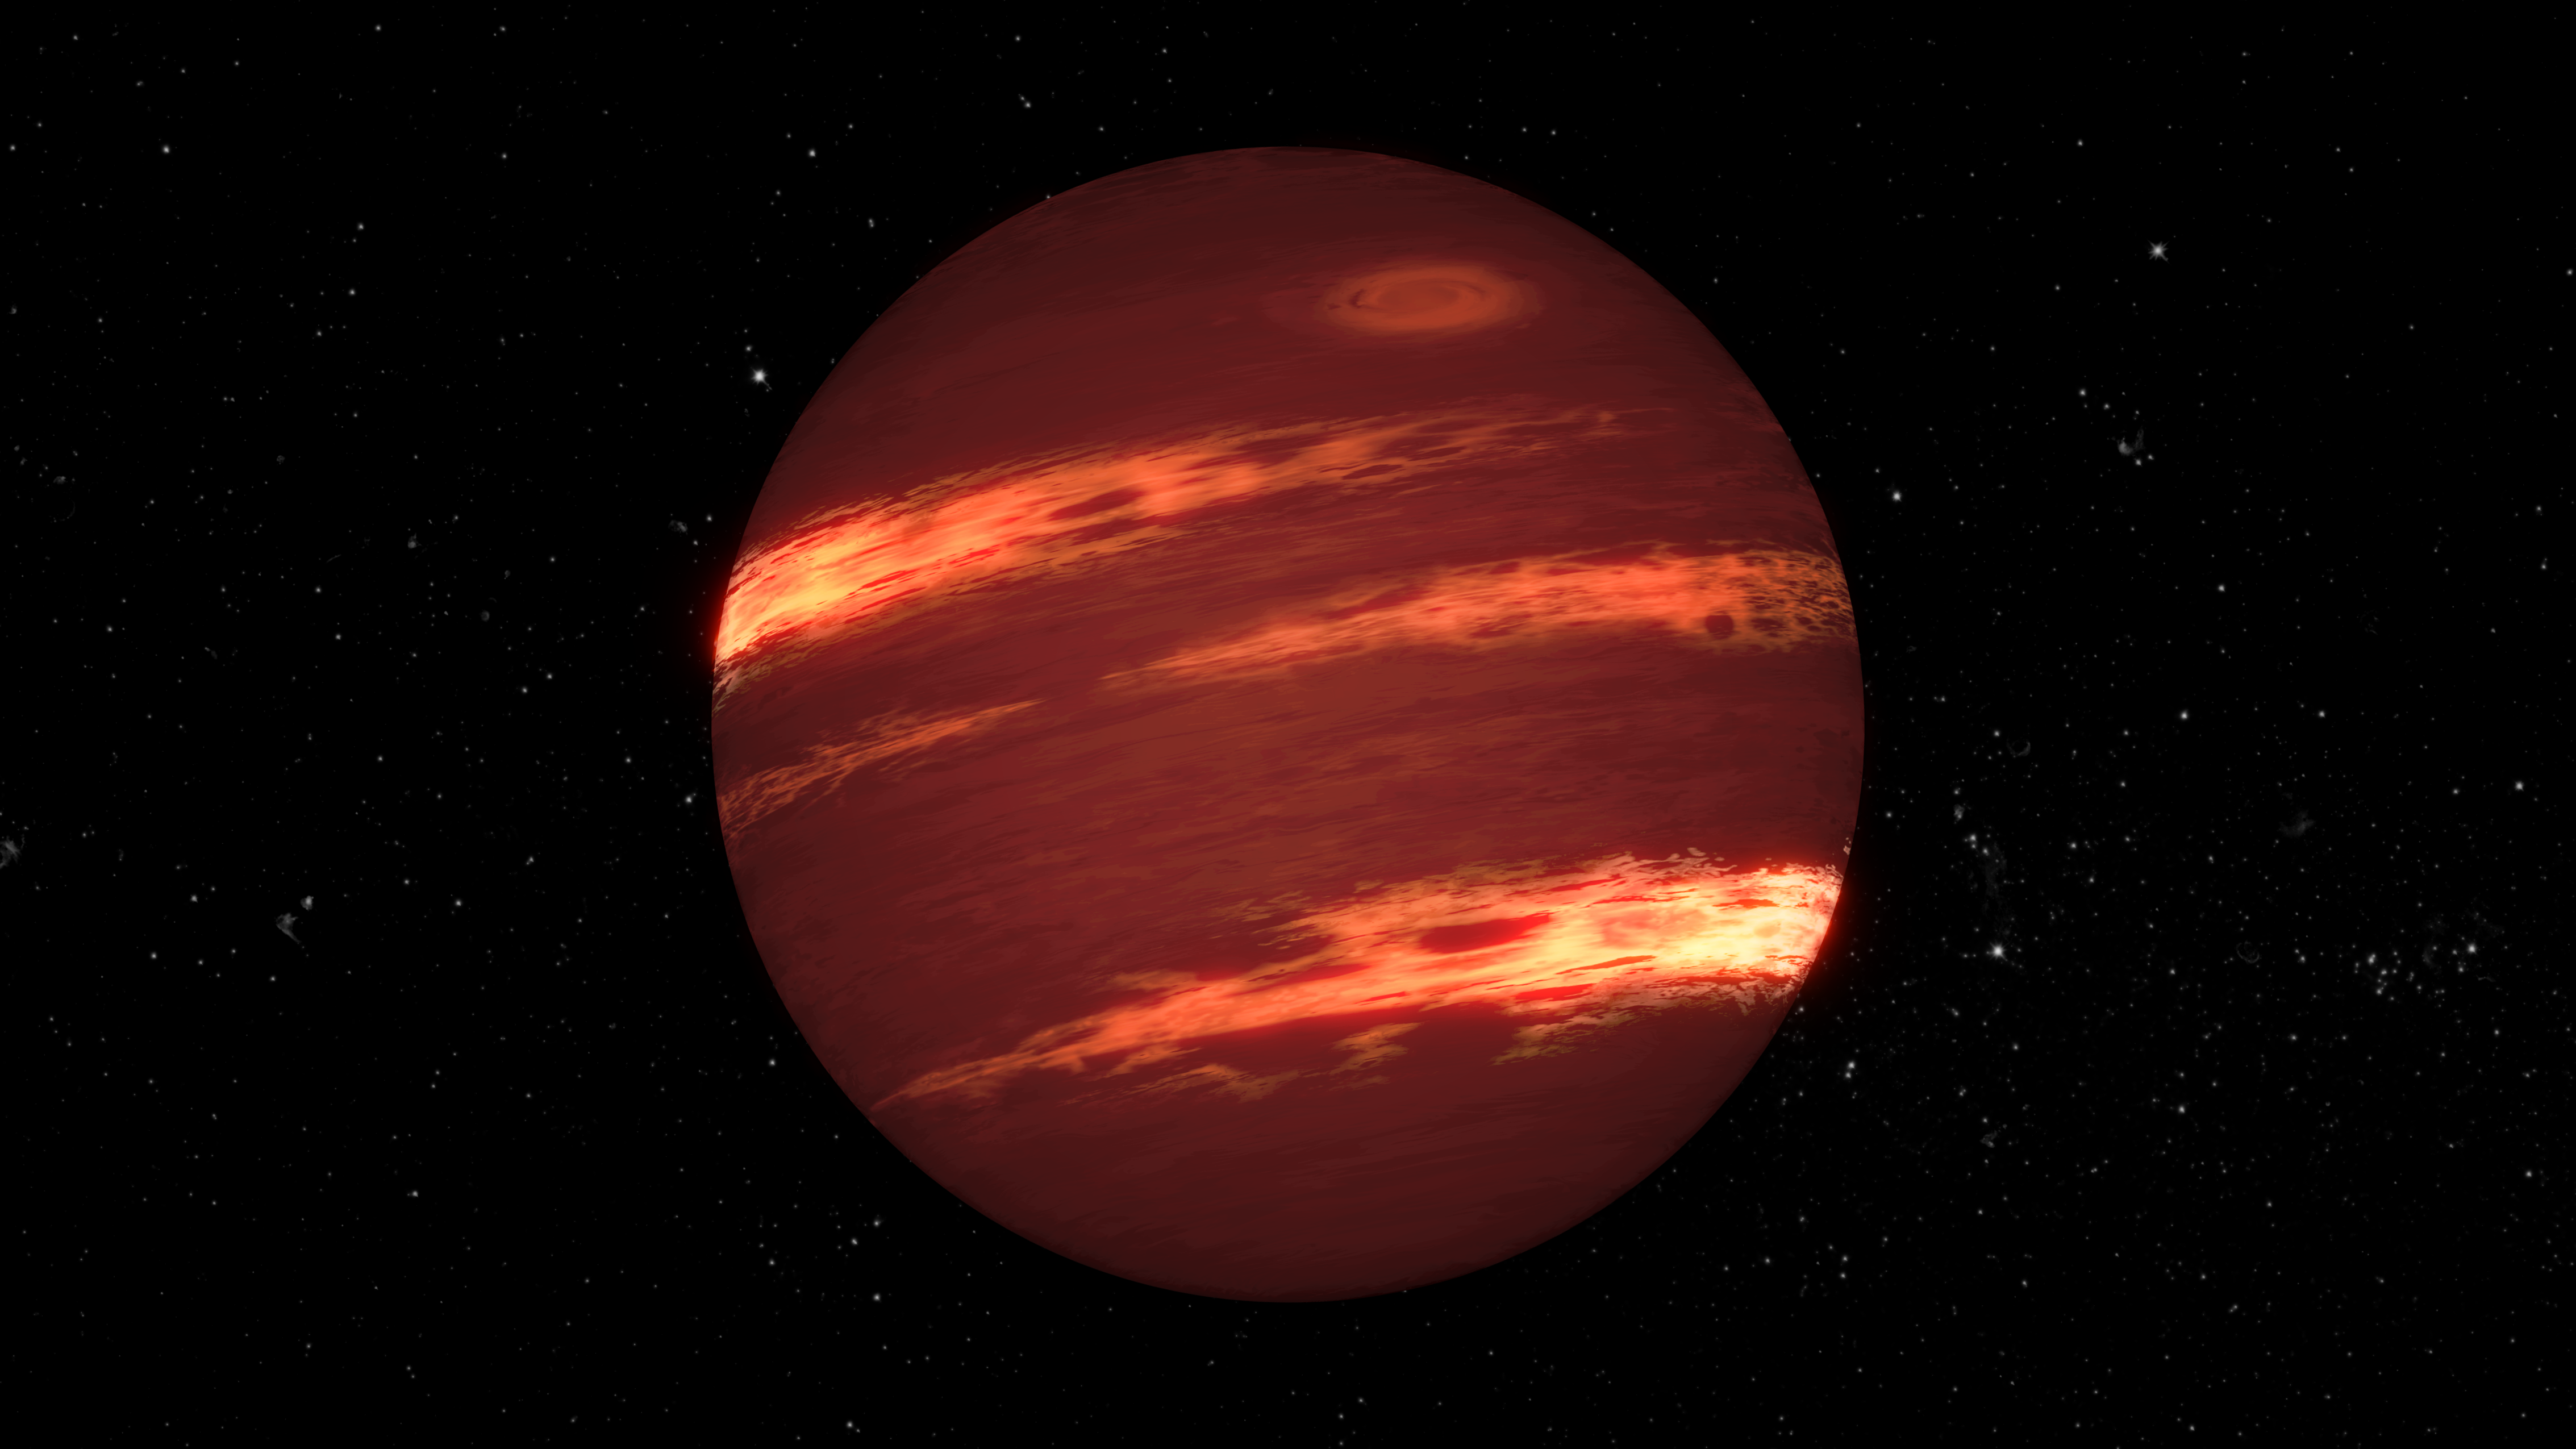

Brown Dwarf Weather (Artist’s Concept)

This artist’s concept animation shows a brown dwarf with bands of clouds, thought to resemble those seen on Neptune and the other outer planets in the solar system.

By using NASA’s Spitzer Space Telescope, astronomers have found that the varying glow of brown dwarfs over time can be explained by bands of patchy clouds rotating at different speeds.

NASA’s Jet Propulsion Laboratory manages the Spitzer Space Telescope mission for NASA’s Science Mission Directorate, Washington. Science operations are conducted at the Spitzer Science Center at Caltech in Pasadena, California. Spacecraft operations are based at Lockheed Martin Space Systems Company, Littleton, Colorado. Data are archived at the Infrared Science Archive housed at the Infrared Processing and Analysis Center at Caltech. Caltech manages JPL for NASA.

Credit: NASA/JPL-Caltech